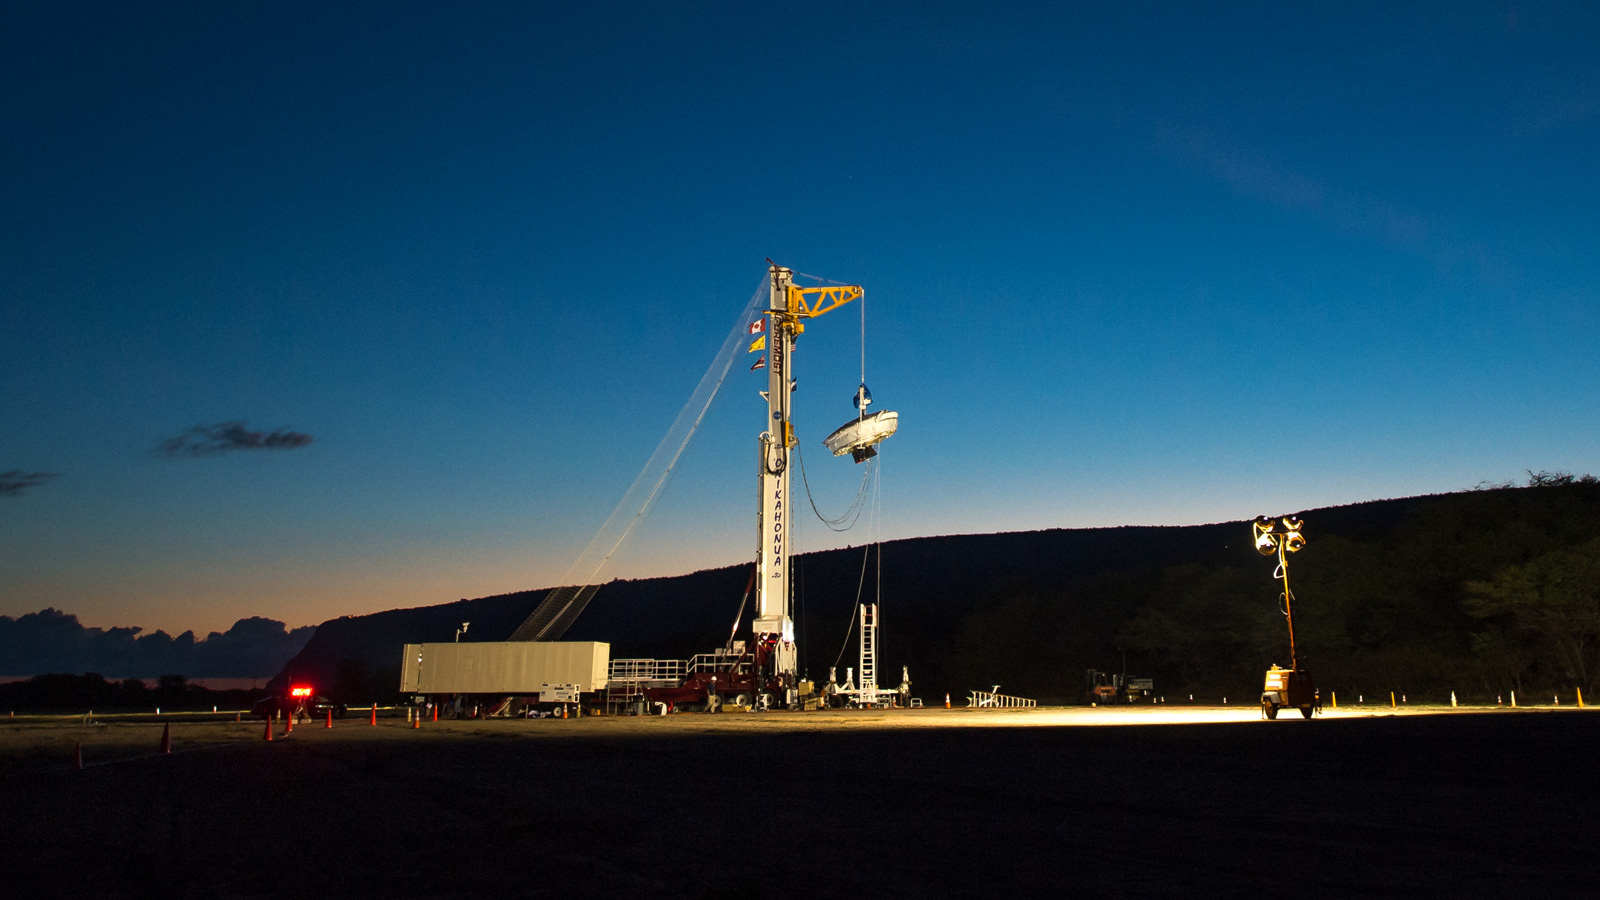

LDSD on the Launch Tower

NASA’s Low-Density Supersonic Decelerator (LDSD) hangs from a launch tower at U.S. Navy’s Pacific Missile Range Facility in Kauai, Hawaii.

The saucer-shaped vehicle will test two devices for landing heavy payloads on Mars: an inflatable donut-shaped device and a supersonic parachute.

The launch tower helps link the vehicle to a balloon; once the balloon floats up, the vehicle is released from the tower and the balloon carries it to high altitudes. The vehicle’s rocket takes it to even higher altitudes, to the top of the stratosphere, where the supersonic test begins.

NASA’s Space Technology Mission Directorate funds the LDSD mission, a cooperative effort led by NASA’s Jet Propulsion Laboratory in Pasadena, California. NASA’s Technology Demonstration Mission program manages LDSD at NASA’s Marshall Space Flight Center in Huntsville, Alabama. NASA’s Wallops Flight Facility in Wallops Island, Virginia, coordinated support with the Pacific Missile Range Facility, provided the core electrical systems for the test vehicle, and coordinated the balloon and recovery services for the LDSD test.

Credit: NASA/Bill Ingalls